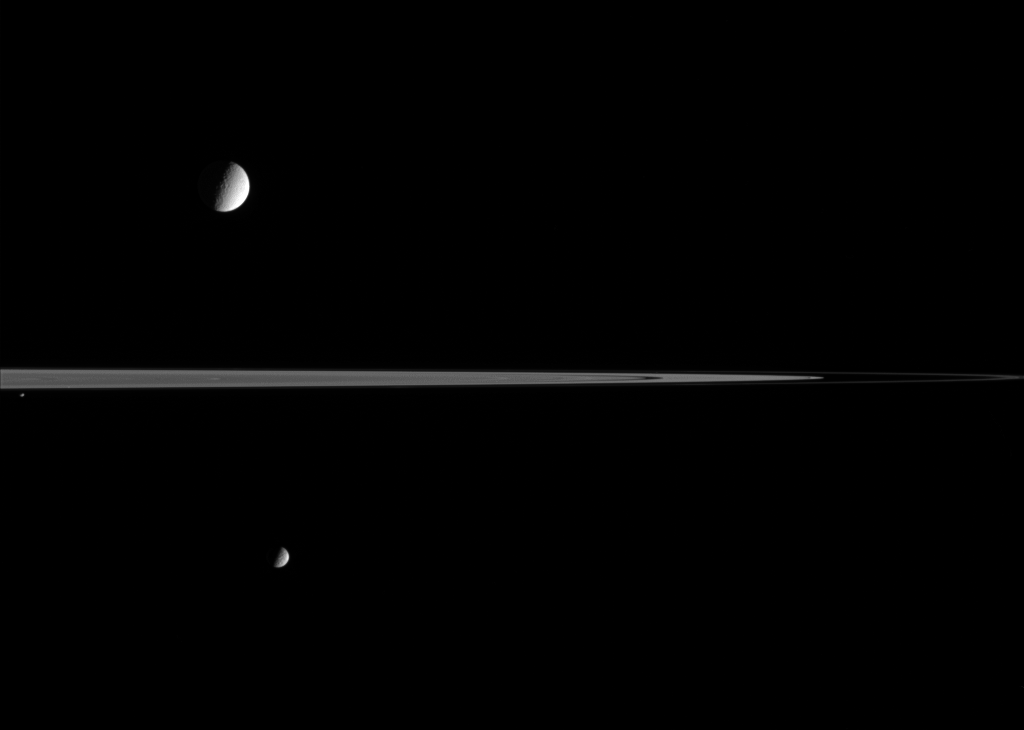

Choosing Sides

Cassini has Mimas (397 kilometers, or 247 miles across, at bottom) and Pandora (84 kilometers, or 52 miles across, at center left) on its side as it gazes across the ringplane at distant Tethys (1,071 kilometers, or 665 miles across, at top). The two smaller moons were on the side of the rings closer to Cassini when this image was taken. Little structure is visible on the moons, aside from a stippling of craters.

Two dark notches in the rings at right are the Encke and Keeler gaps. The thin, bright arc of the F ring extends toward far right.

The image was taken in visible light with the Cassini spacecraft narrow-angle camera on November 17, 2005, at a distance of approximately 3.1 million kilometers (2 million miles) from Saturn. The image scale is 20 kilometers (12 miles) per pixel on Tethys and 18 kilometers (11 miles) per pixel Mimas.

The Cassini-Huygens mission is a cooperative project of NASA, the European Space Agency and the Italian Space Agency. The Jet Propulsion Laboratory, a division of the California Institute of Technology in Pasadena, manages the mission for NASA’s Science Mission Directorate, Washington, D.C. The Cassini orbiter and its two onboard cameras were designed, developed and assembled at JPL. The imaging operations center is based at the Space Science Institute in Boulder, Colo.

Credit: NASA/JPL/Space Science Institute